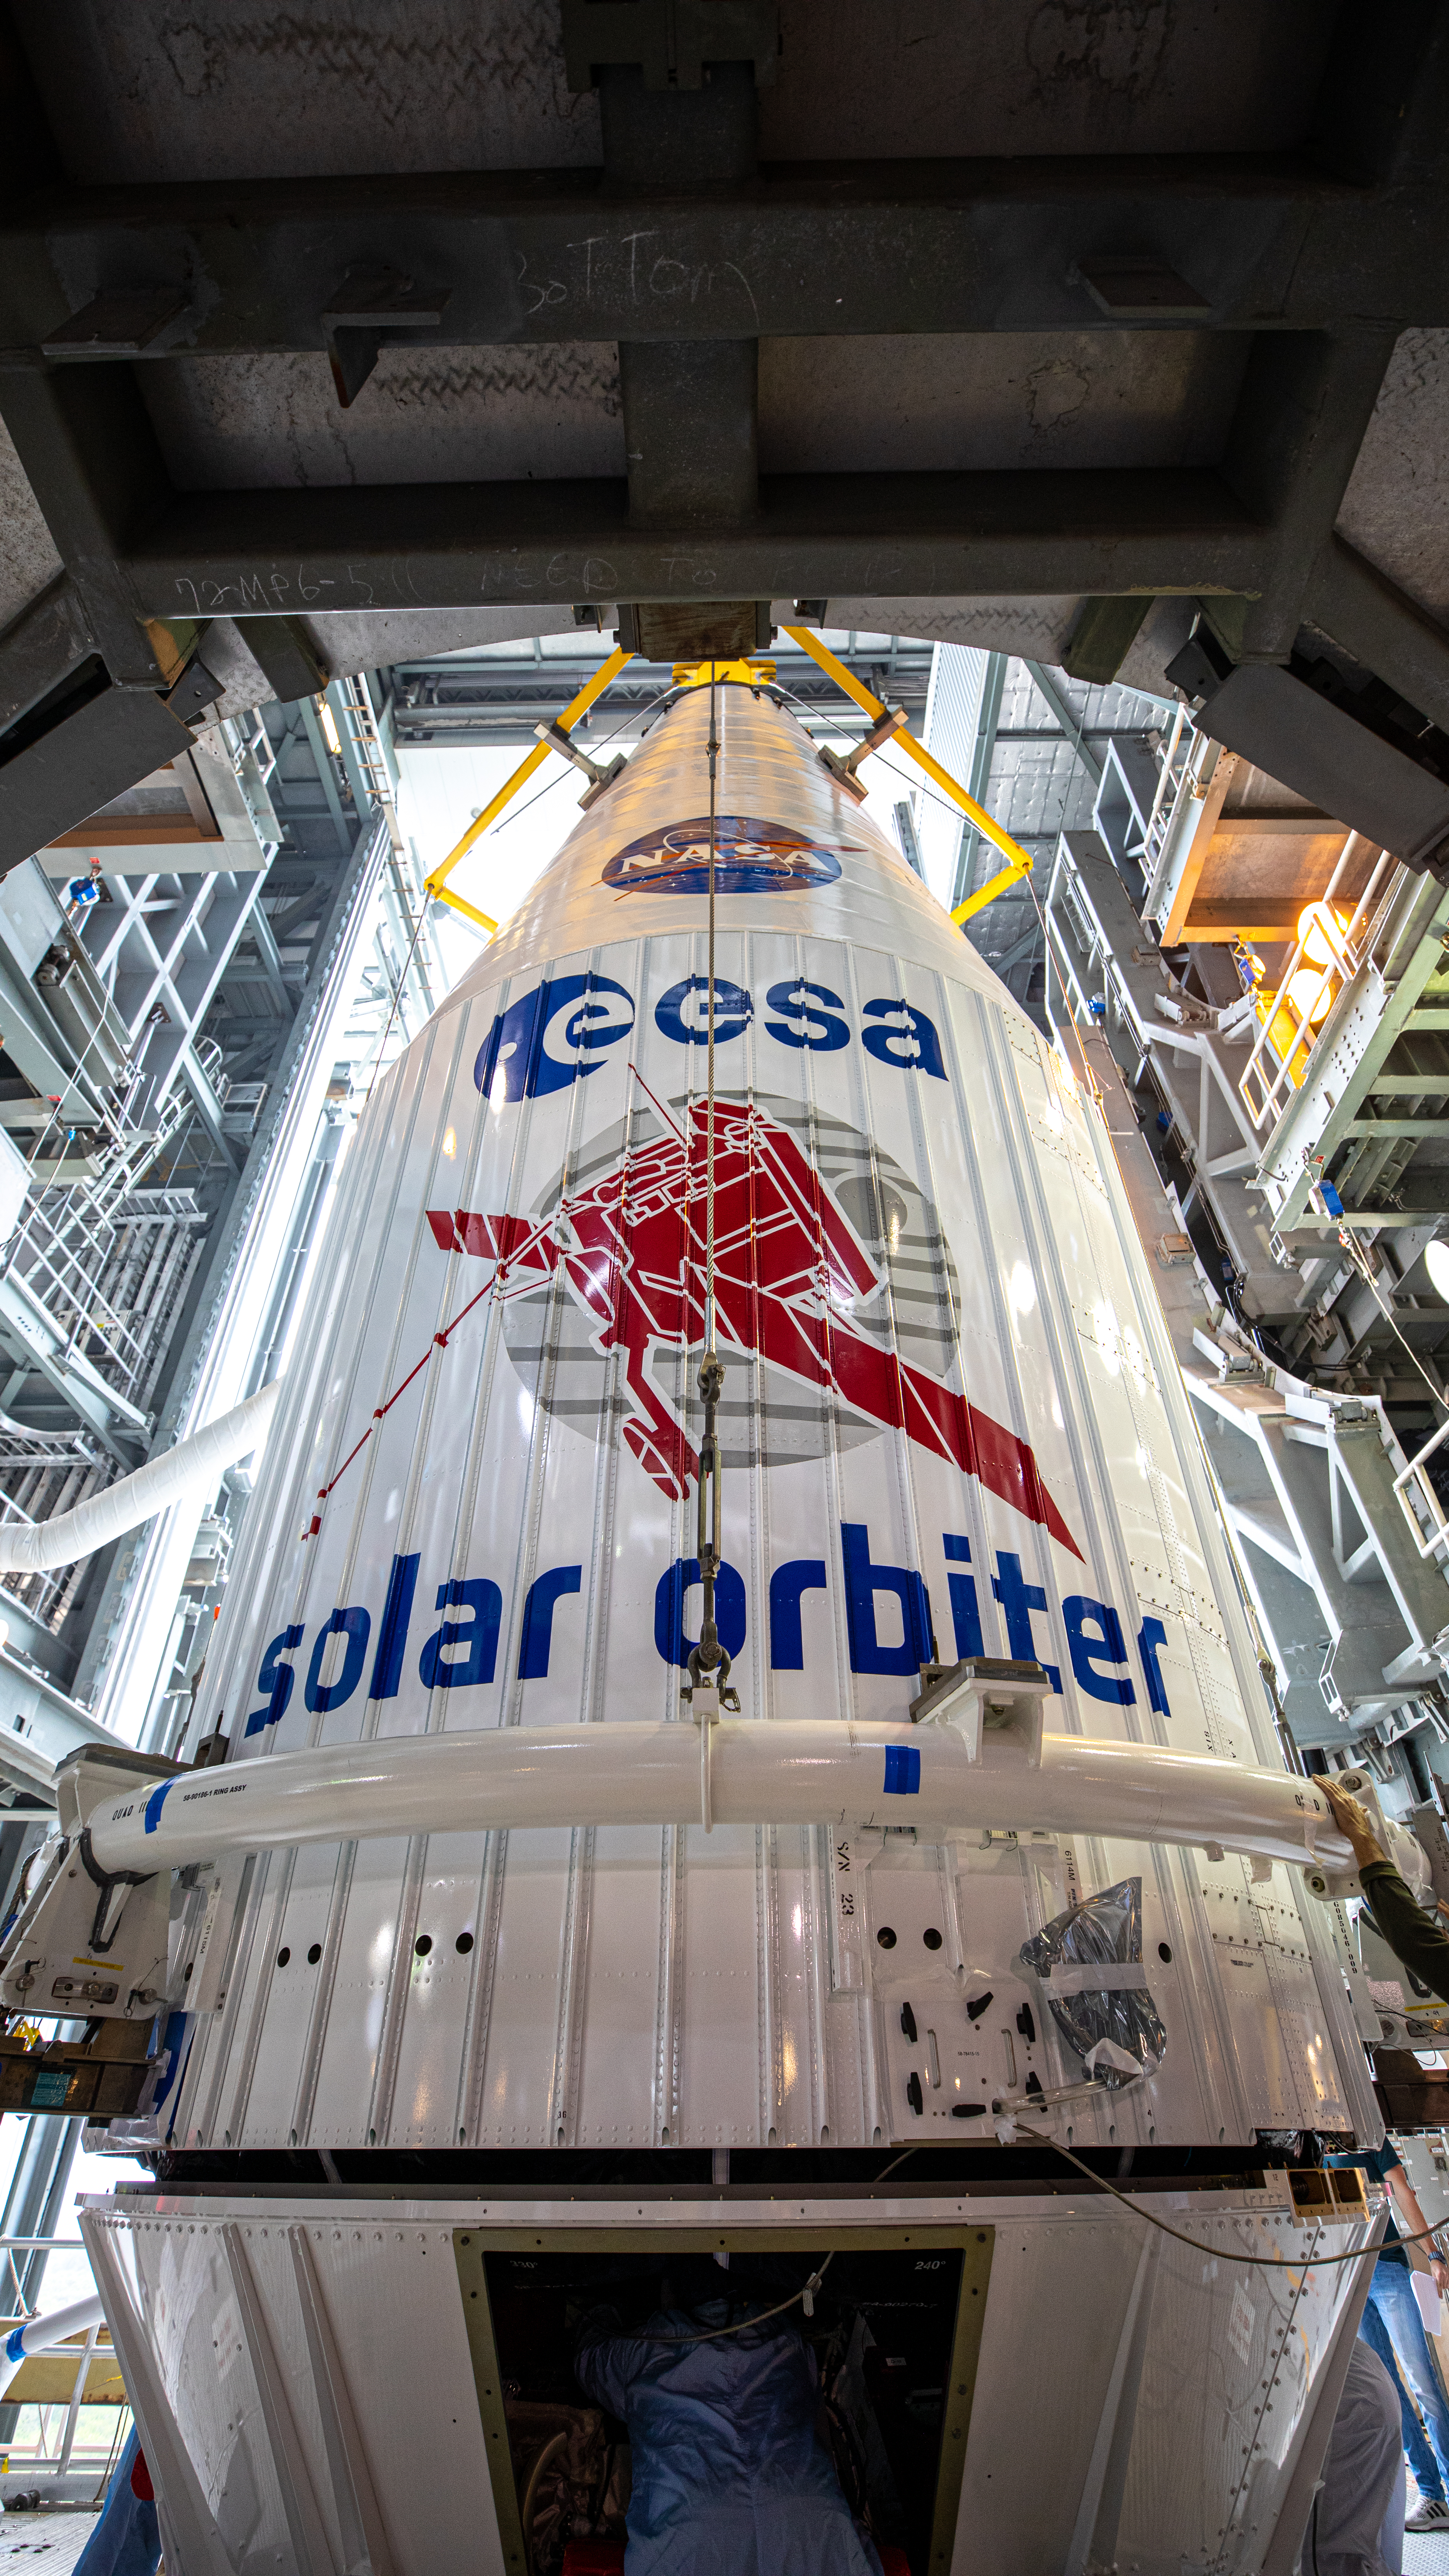

Solar Orbiter Spacecraft Lift and Mate

The United Launch Alliance Atlas V payload fairing, containing the Solar Orbiter spacecraft, is being secured on top of the company’s Atlas V rocket inside the Vertical Integration Facility at Space Launch Complex 41 on Cape Canaveral Air Force Station in Florida on Jan. 31, 2020. Solar Orbiter is an international cooperative mission between ESA (European Space Agency) and NASA. The mission aims to study the Sun, its outer atmosphere and solar wind. The spacecraft will provide the first images of the Sun’s poles. NASA’s Launch Services Program based at Kennedy is managing the launch. The spacecraft has been developed by Airbus Defence and Space. Solar Orbiter will launch in February 2020 aboard the Atlas V rocket.

Credit: NASA/Ben Smegelsky